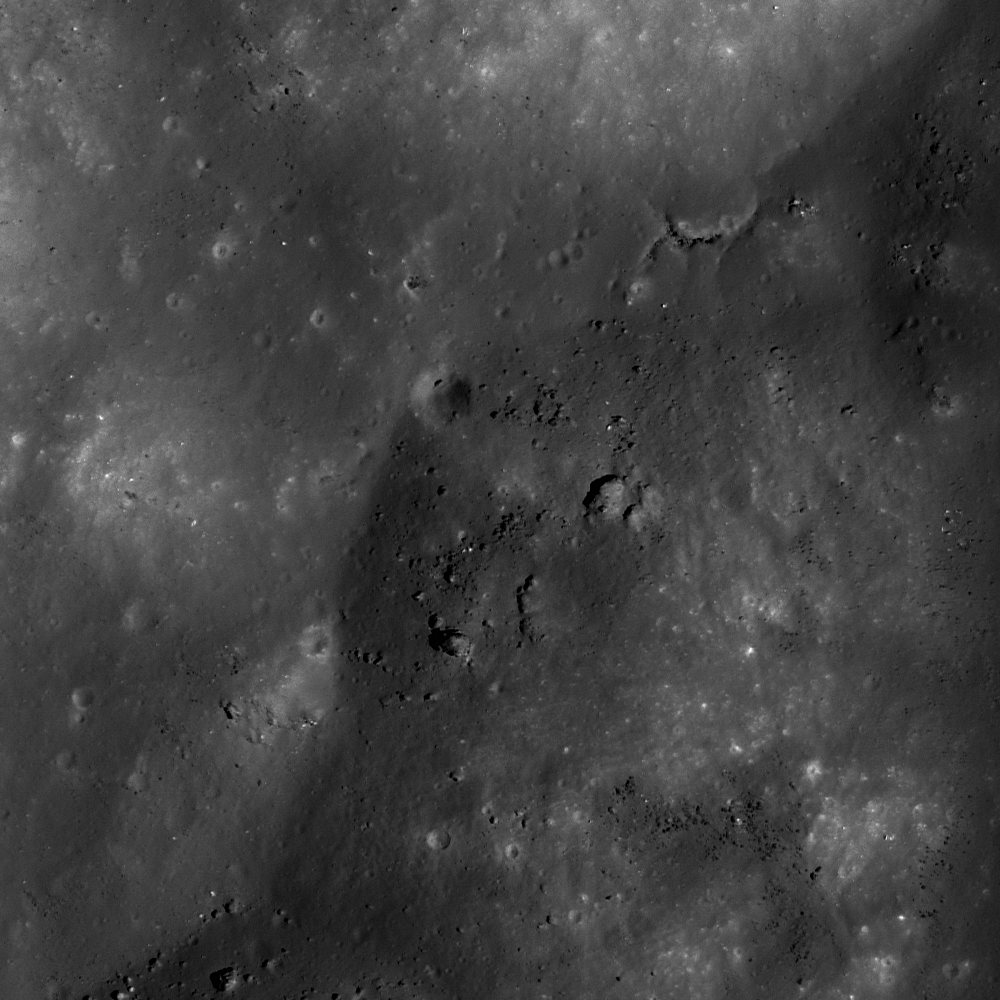

Kepler Crater – Central Peak

Boulders and simple craters perched on top of Kepler crater’s central peak. LROC NAC M111843702R, image width is 500 meters (1640 feet).

Despite the label “central peak,” a central peak is not always exactly in the center of a crater, nor is it always symmetrically shaped; Kepler crater is an example. Instead of having a nice central peak, Kepler crater has an irregular off-center peak. This form is most likely due to the crater being close to the boundary diameter between a simple and complex crater.

NASA’s Goddard Space Flight Center built and manages the mission for the Exploration Systems Mission Directorate at NASA Headquarters in Washington. The Lunar Reconnaissance Orbiter Camera was designed to acquire data for landing site certification and to conduct polar illumination studies and global mapping. Operated by Arizona State University, LROC consists of a pair of narrow-angle cameras (NAC) and a single wide-angle camera (WAC). The mission is expected to return over 70 terabytes of image data.

Credit: NASA/GSFC/Arizona State University